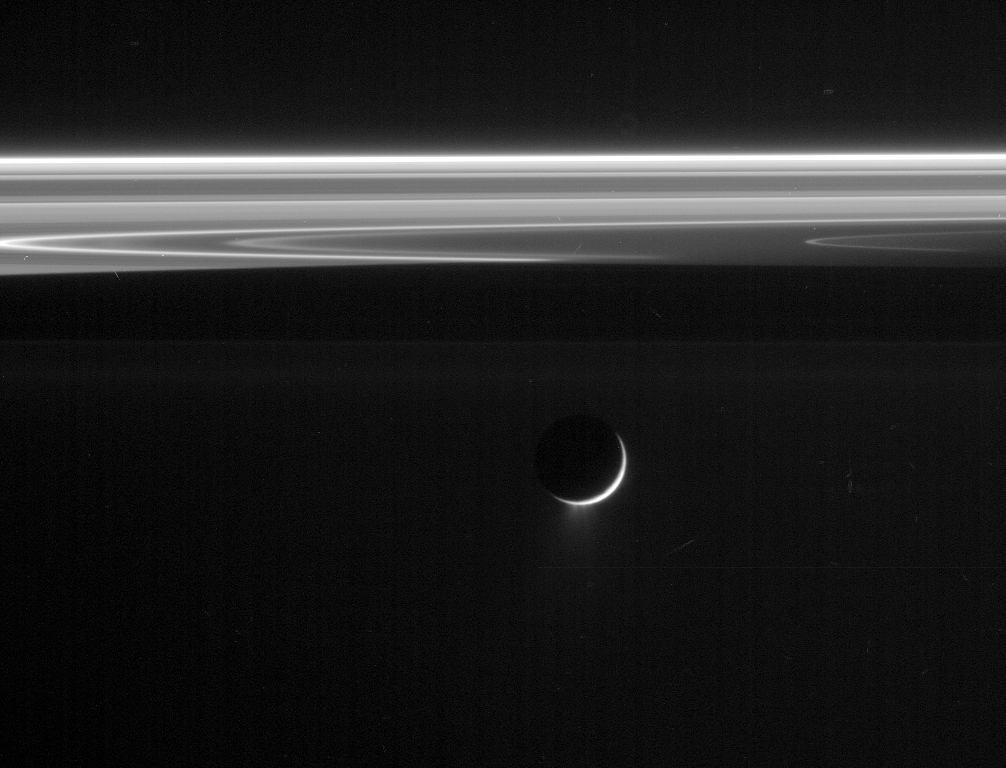

Ice Fountains

Multiple jets of icy particles are blasted into space by the active venting on Saturn’s moon Enceladus.

This image was acquired in a viewing geometry that makes the tiny particles in the Enceladus plume easy to see.

This view was taken in visible light with the Cassini spacecraft narrow-angle camera on Jan. 18, 2006, at a distance of approximately 930,000 kilometers (578,000 miles) from Enceladus and at a sun-Enceladus-spacecraft, or phase, angle of 154 degrees. Image scale is 6 kilometers (3 miles) per pixel.

The Cassini-Huygens mission is a cooperative project of NASA, the European Space Agency and the Italian Space Agency. The Jet Propulsion Laboratory, a division of the California Institute of Technology in Pasadena, manages the mission for NASA’s Science Mission Directorate, Washington, D.C. The Cassini orbiter and its two onboard cameras were designed, developed and assembled at JPL. The imaging operations center is based at the Space Science Institute in Boulder, Colo.

Credit: NASA/JPL/Space Science Institute